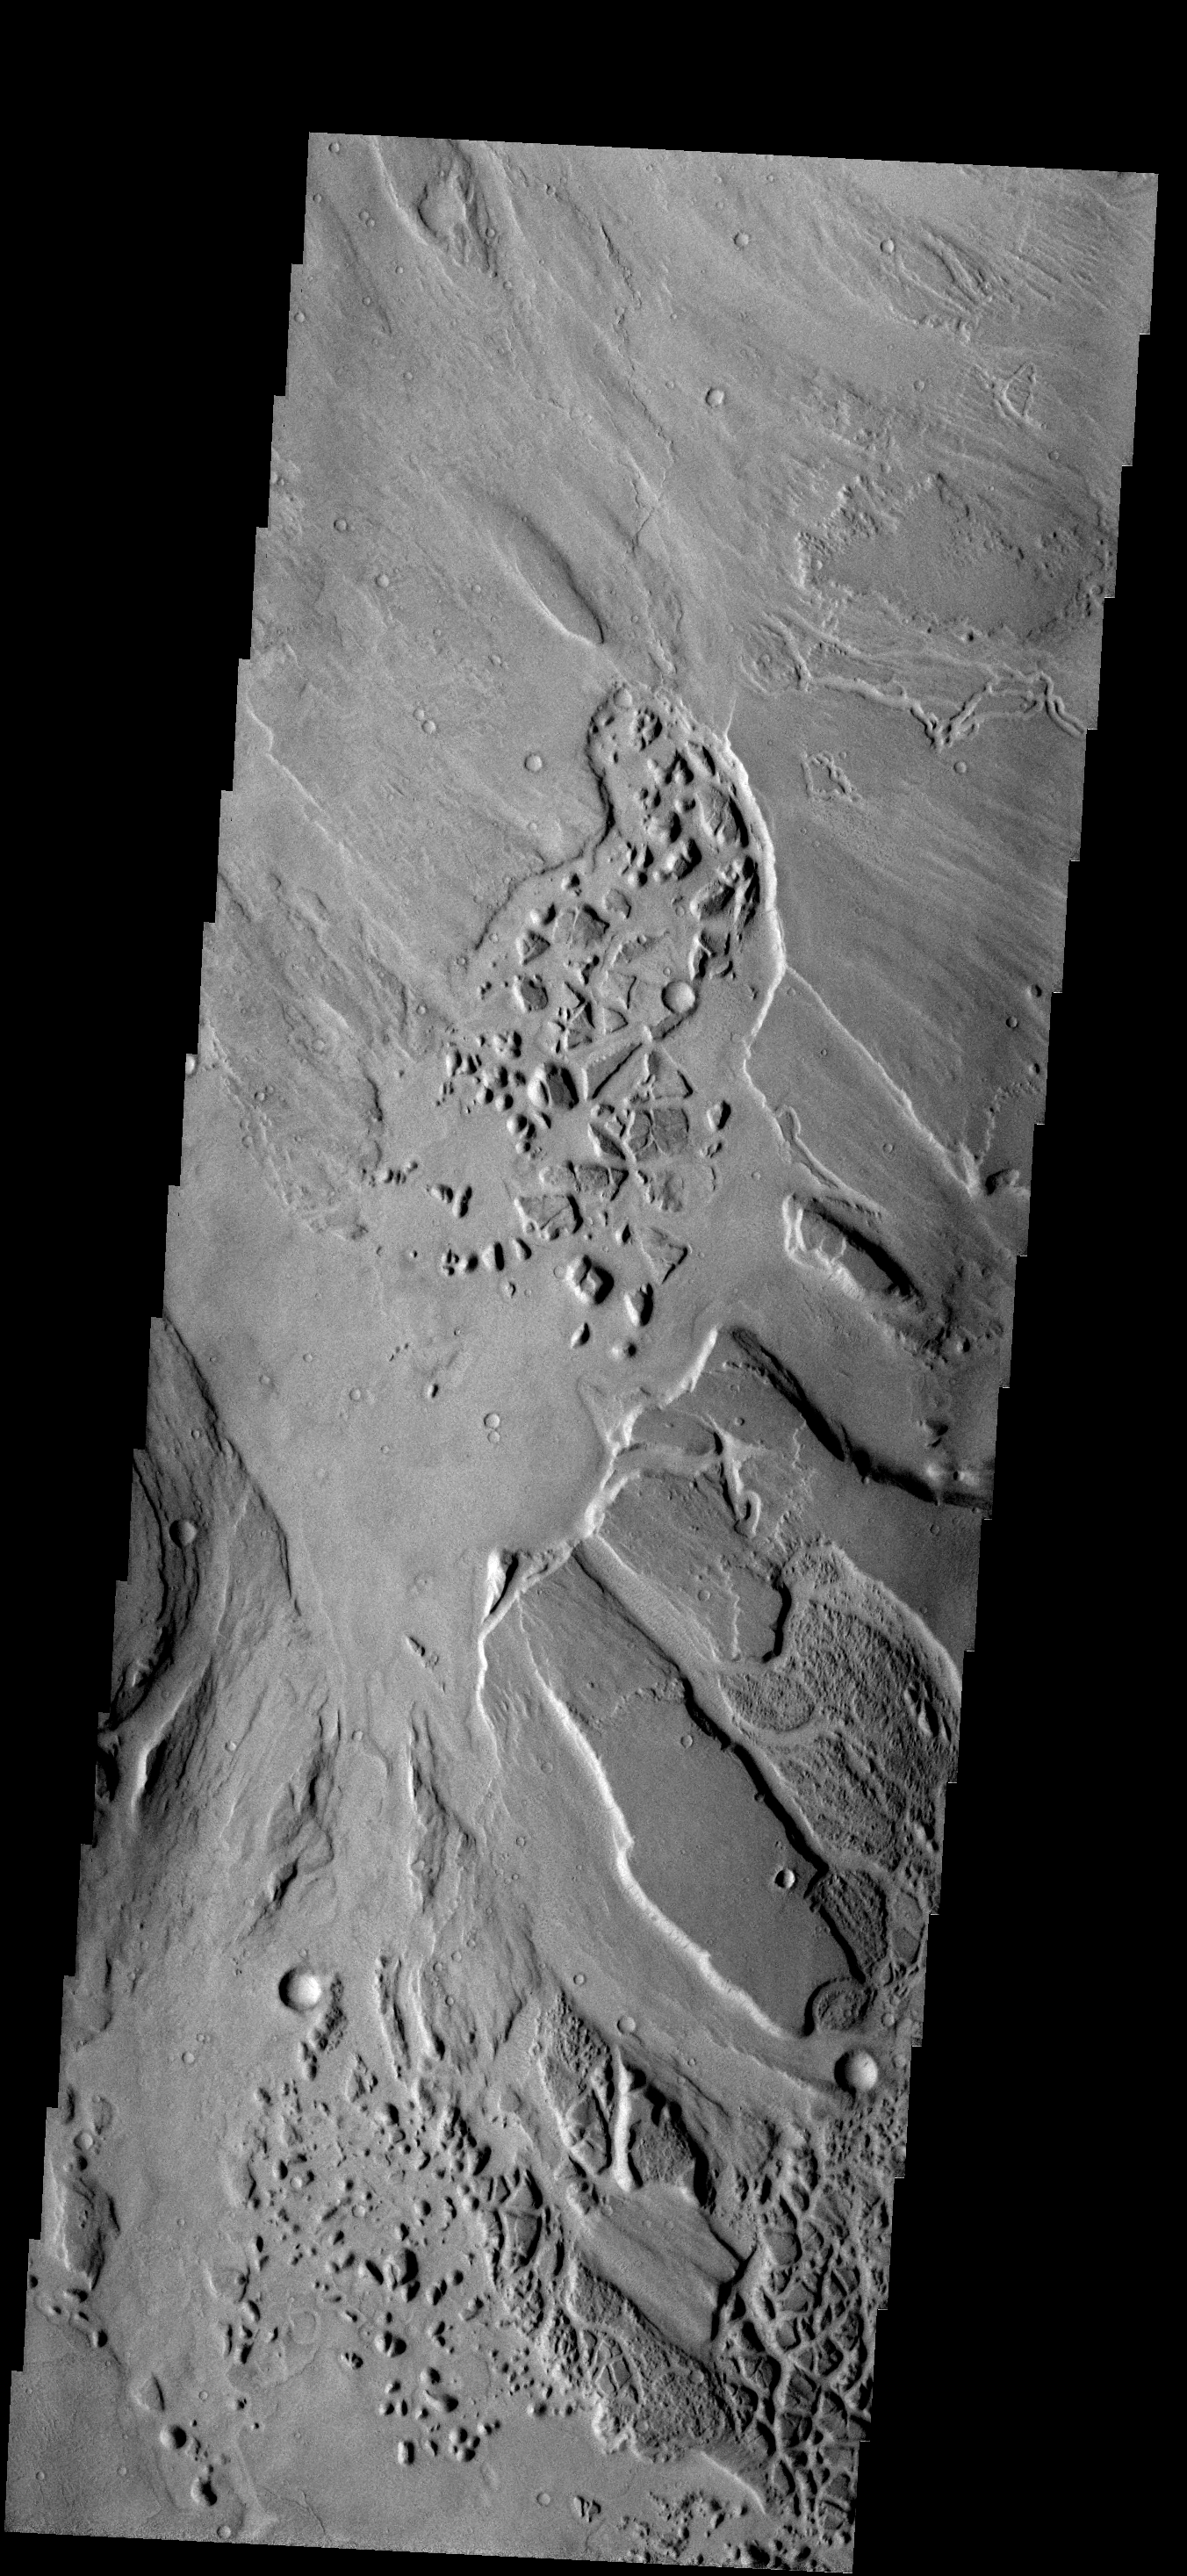

Channel Chaos

The patches of chaotic material in this image have formed on the floor of Mangala Valles.

Image information: VIS instrument. Latitude -16.4N, Longitude 210.3E. 18 meter/pixel resolution.

Please see the THEMIS Data Citation Note for details on crediting THEMIS images.

Note: this THEMIS visual image has not been radiometrically nor geometrically calibrated for this preliminary release. An empirical correction has been performed to remove instrumental effects. A linear shift has been applied in the cross-track and down-track direction to approximate spacecraft and planetary motion. Fully calibrated and geometrically projected images will be released through the Planetary Data System in accordance with Project policies at a later time.

NASA’s Jet Propulsion Laboratory manages the 2001 Mars Odyssey mission for NASA’s Office of Space Science, Washington, D.C. The Thermal Emission Imaging System (THEMIS) was developed by Arizona State University, Tempe, in collaboration with Raytheon Santa Barbara Remote Sensing. The THEMIS investigation is led by Dr. Philip Christensen at Arizona State University. Lockheed Martin Astronautics, Denver, is the prime contractor for the Odyssey project, and developed and built the orbiter. Mission operations are conducted jointly from Lockheed Martin and from JPL, a division of the California Institute of Technology in Pasadena.

Credit: NASA/JPL/ASU